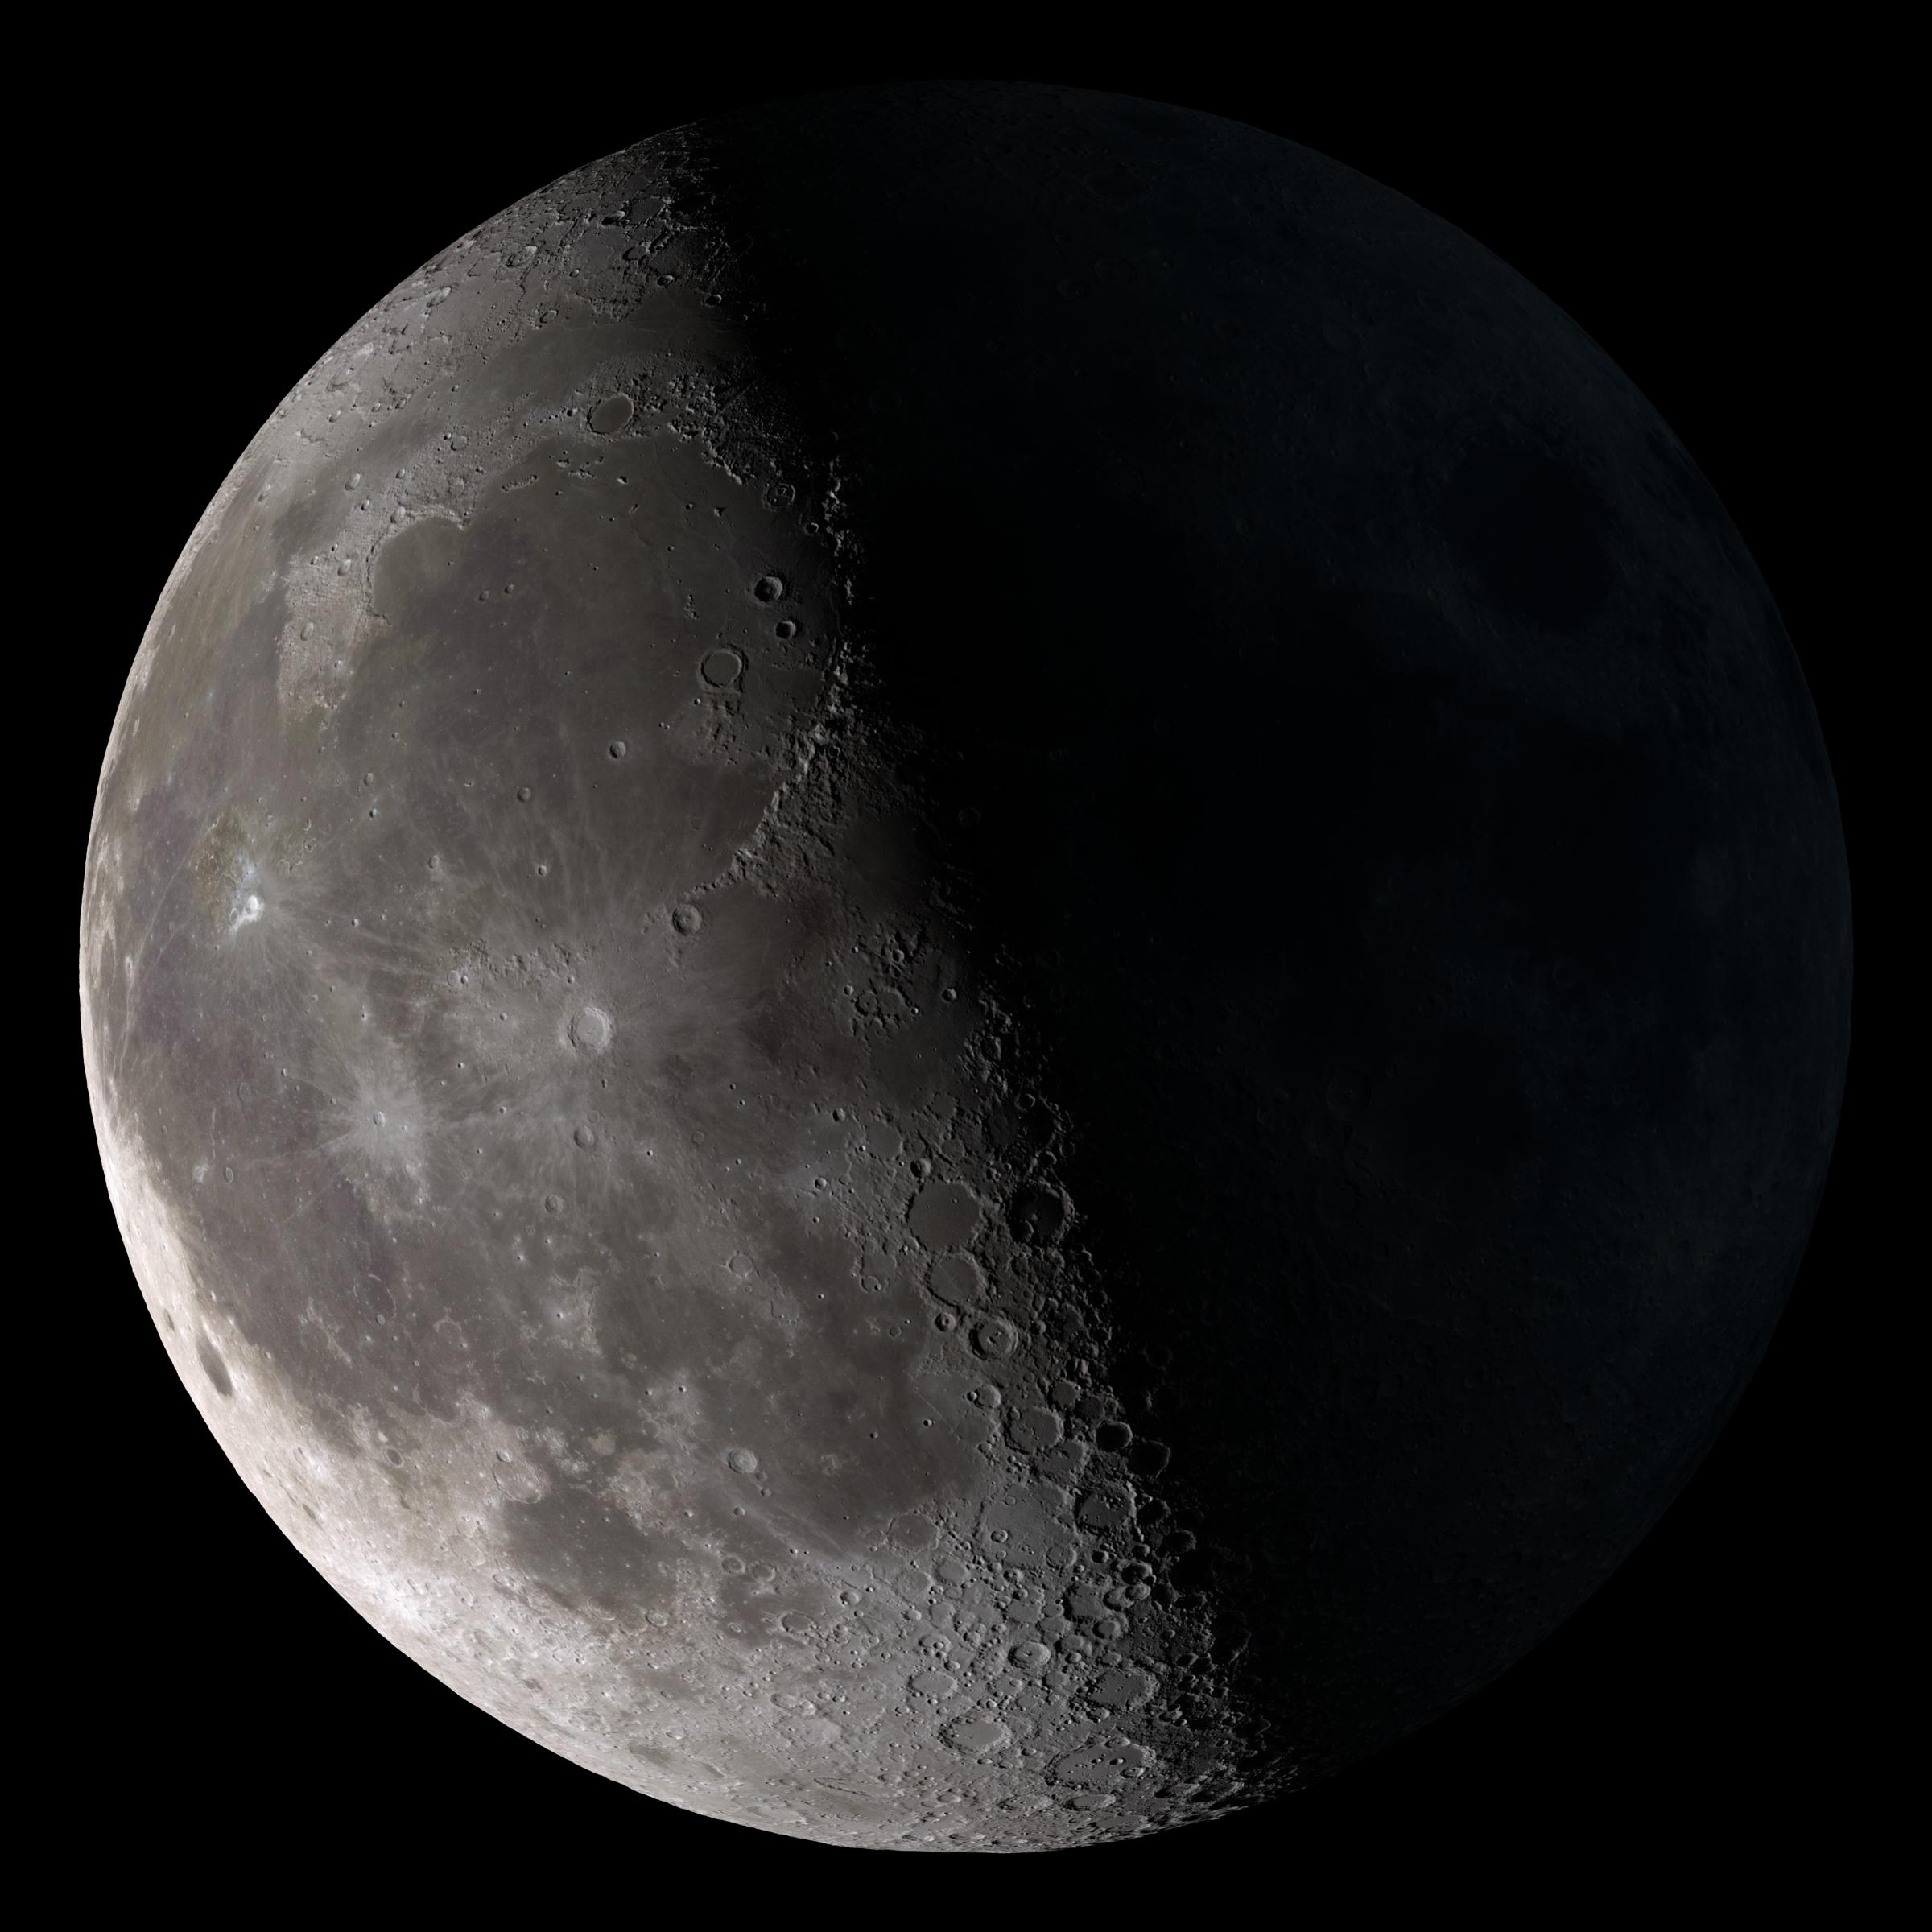

Third Quarter

Third quarter. Rises around midnight, visible to the south after sunrise. This marks the first time that accurate shadows at this level of detail are possible in such a computer simulation. The shadows are based on the global elevation map being developed from measurements by the Lunar Orbiter Laser Altimeter (LOLA) aboard the Lunar Reconnaissance Orbiter (LRO). LOLA has already taken more than 10 times as many elevation measurements as all previous missions combined. The Moon always keeps the same face to us, but not exactly the same face. Because of the tilt and shape of its orbit, we see the Moon from slightly different angles over the course of a month. When a month is compressed into 12 seconds, as it is in this animation, our changing view of the Moon makes it look like it's wobbling. This wobble is called libration. The word comes from the Latin for "balance scale" (as does the name of the zodiac constellation Libra) and refers to the way such a scale tips up and down on alternating sides. The sub-Earth point gives the amount of libration in longitude and latitude. The sub-Earth point is also the apparent center of the Moon's disk and the location on the Moon where the Earth is directly overhead. The Moon is subject to other motions as well. It appears to roll back and forth around the sub-Earth point. The roll angle is given by the position angle of the axis, which is the angle of the Moon's north pole relative to celestial north. The Moon also approaches and recedes from us, appearing to grow and shrink. The two extremes, called perigee (near) and apogee (far), differ by more than 10%. The most noticed monthly variation in the Moon's appearance is the cycle of phases, caused by the changing angle of the Sun as the Moon orbits the Earth. The cycle begins with the waxing (growing) crescent Moon visible in the west just after sunset. By first quarter, the Moon is high in the sky at sunset and sets around midnight. The full Moon rises at sunset and is high in the sky at midnight. The third quarter Moon is often surprisingly conspicuous in the daylit western sky long after sunrise. Celestial north is up in these images, corresponding to the view from the northern hemisphere. The descriptions of the print resolution stills also assume a northern hemisphere orientation. To adjust for southern hemisphere views, rotate the images 180 degrees, and substitute "north" for "south" in the descriptions.

Credit: NASA/Goddard Space Flight Center Scientific Visualization Studio